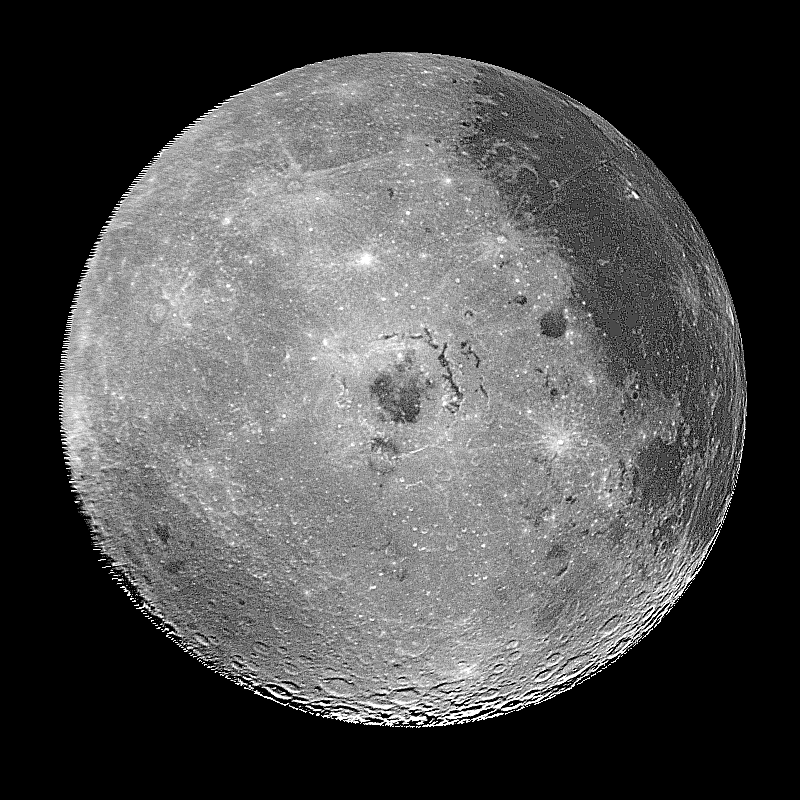

Moon – Western Hemisphere

This image of the western hemisphere of the Moon was taken through a green filter by the Galileo spacecraft at 9:35 a.m. PST Dec. 9 at a range of about 350,000 miles. In the center is the Orientale Basin, 600 miles in diameter, formed about 3.8 billion years ago by the impact of an asteroid-size body. Orientale’s dark center is a small mare. To the right is the lunar nearside with the great, dark Oceanus Procellarum above and the small, circular, dark Mare Humorum below. Maria are broad plains formed mostly over 3 billion years ago as vast basaltic lava flows. To the left is the lunar far side with fewer maria but, at lower left, the South-Pole-Aitken basin, about 1200 miles in diameter, which resembles Orientale but is much older and more weathered and battered by cratering. The intervening cratered highlands of both sides, as well as the maria, are dotted with bright, young craters. This image was “reprojected” so as to center the Orientale Basin, and was filtered to enhance the visibility of small features. The digital image processing was done by DLR, the German Aerospace Research Establishment near Munich, an international collaborator in the Galileo mission.

Credit: NASA/JPL